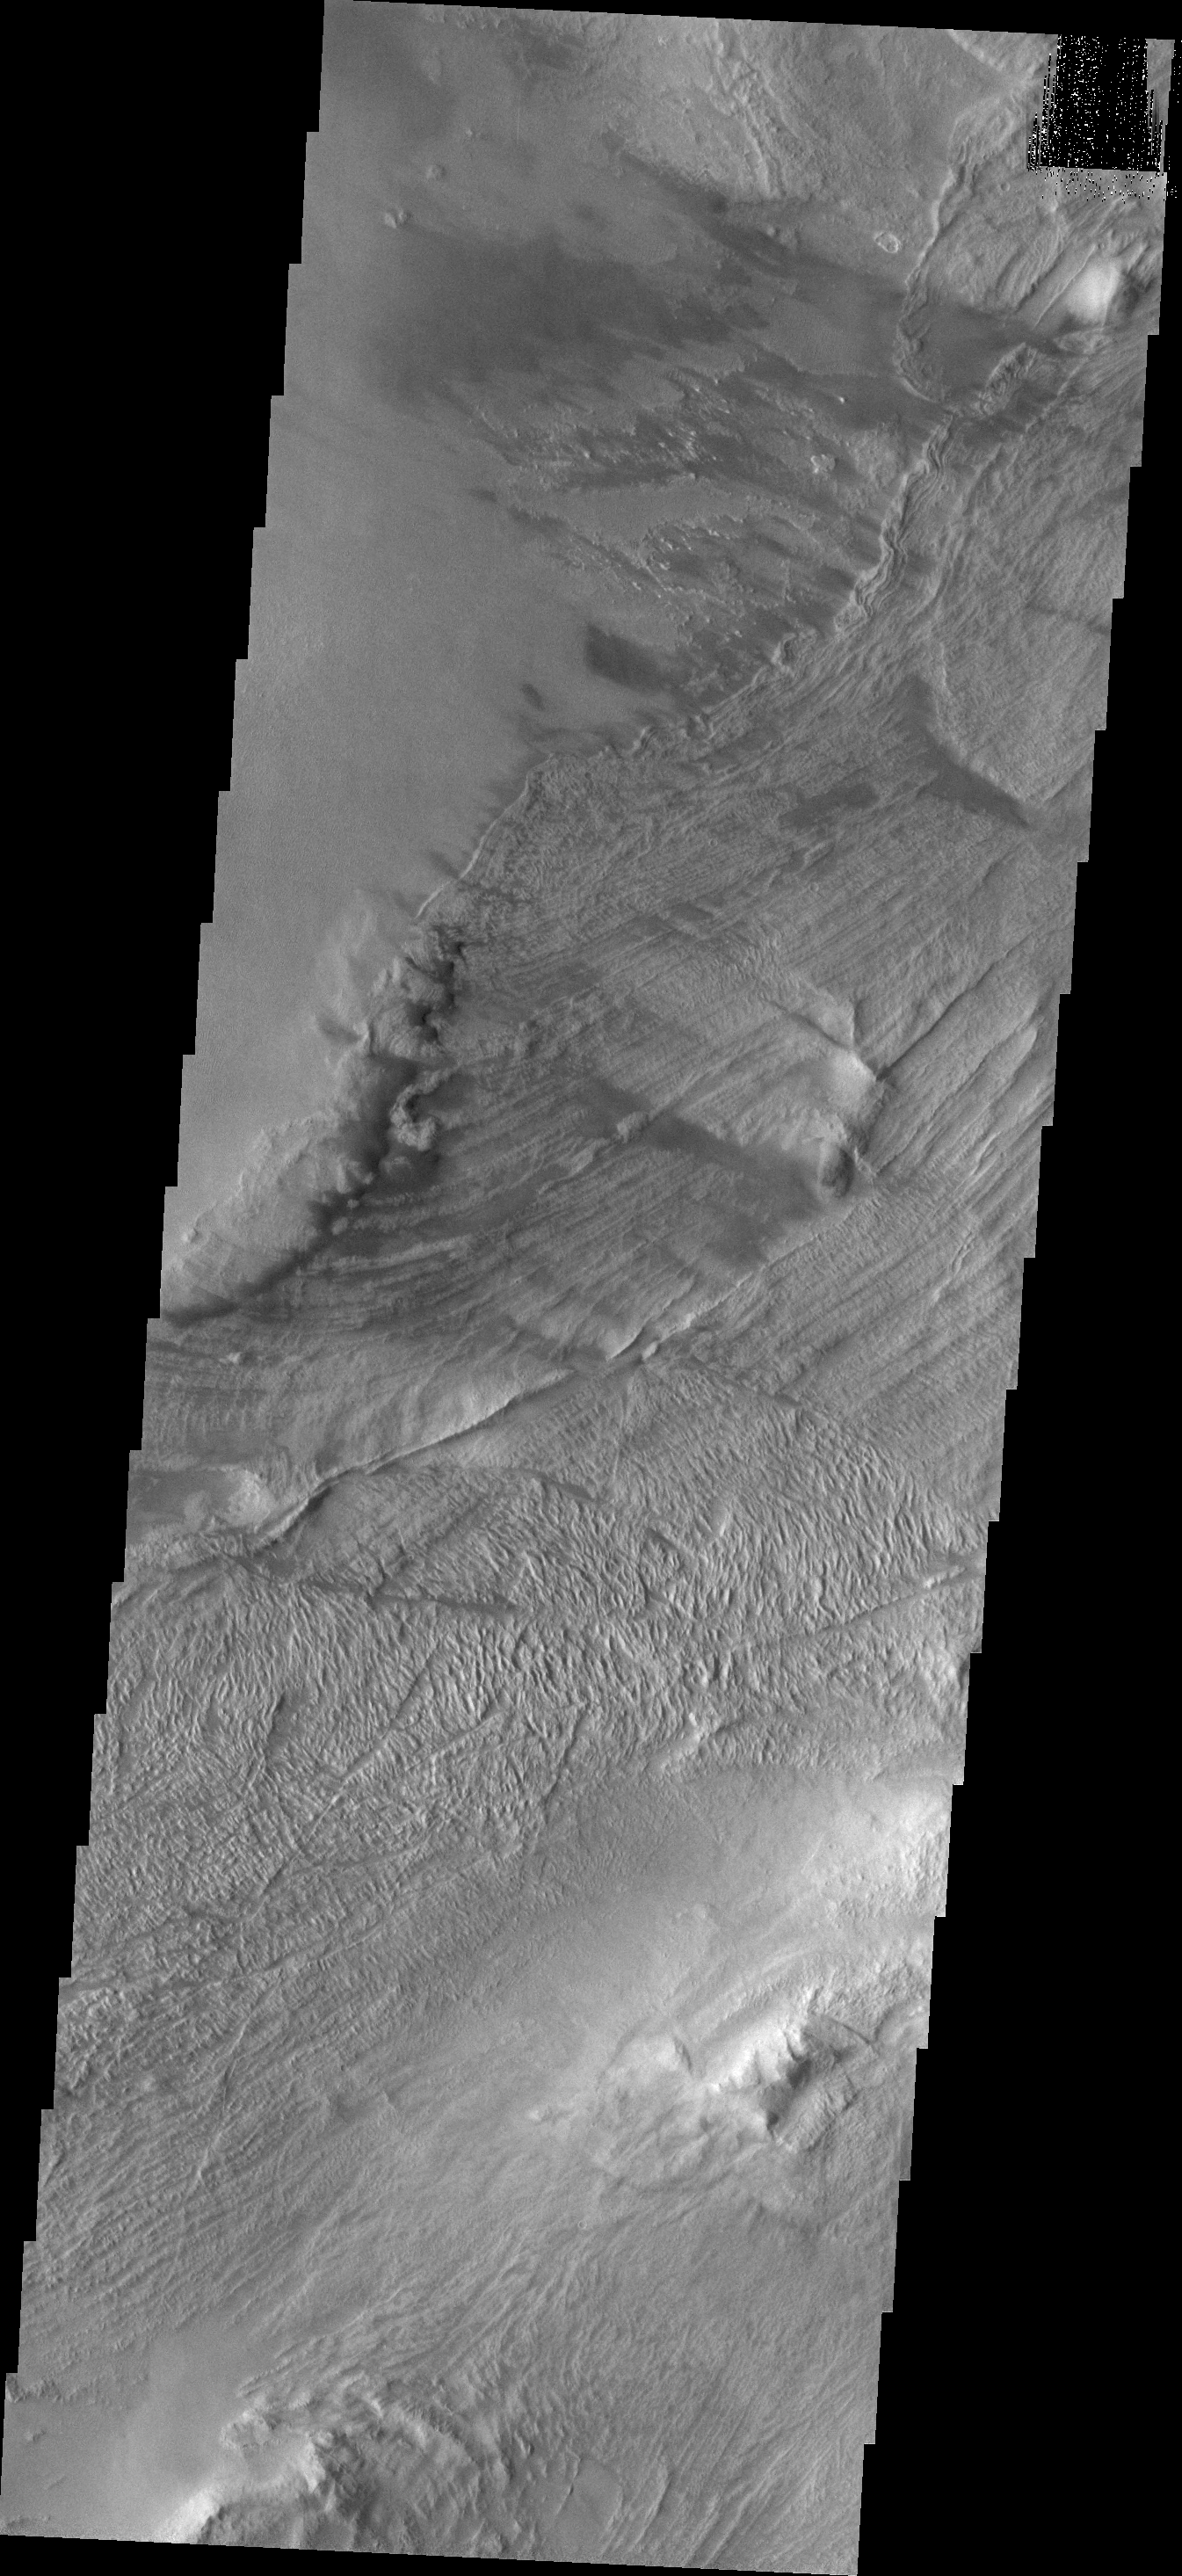

Melas Chasma Landslides

This VIS image shows part of a landslide deposit in Melas Chasma.

Credit: NASA/JPL/ASU